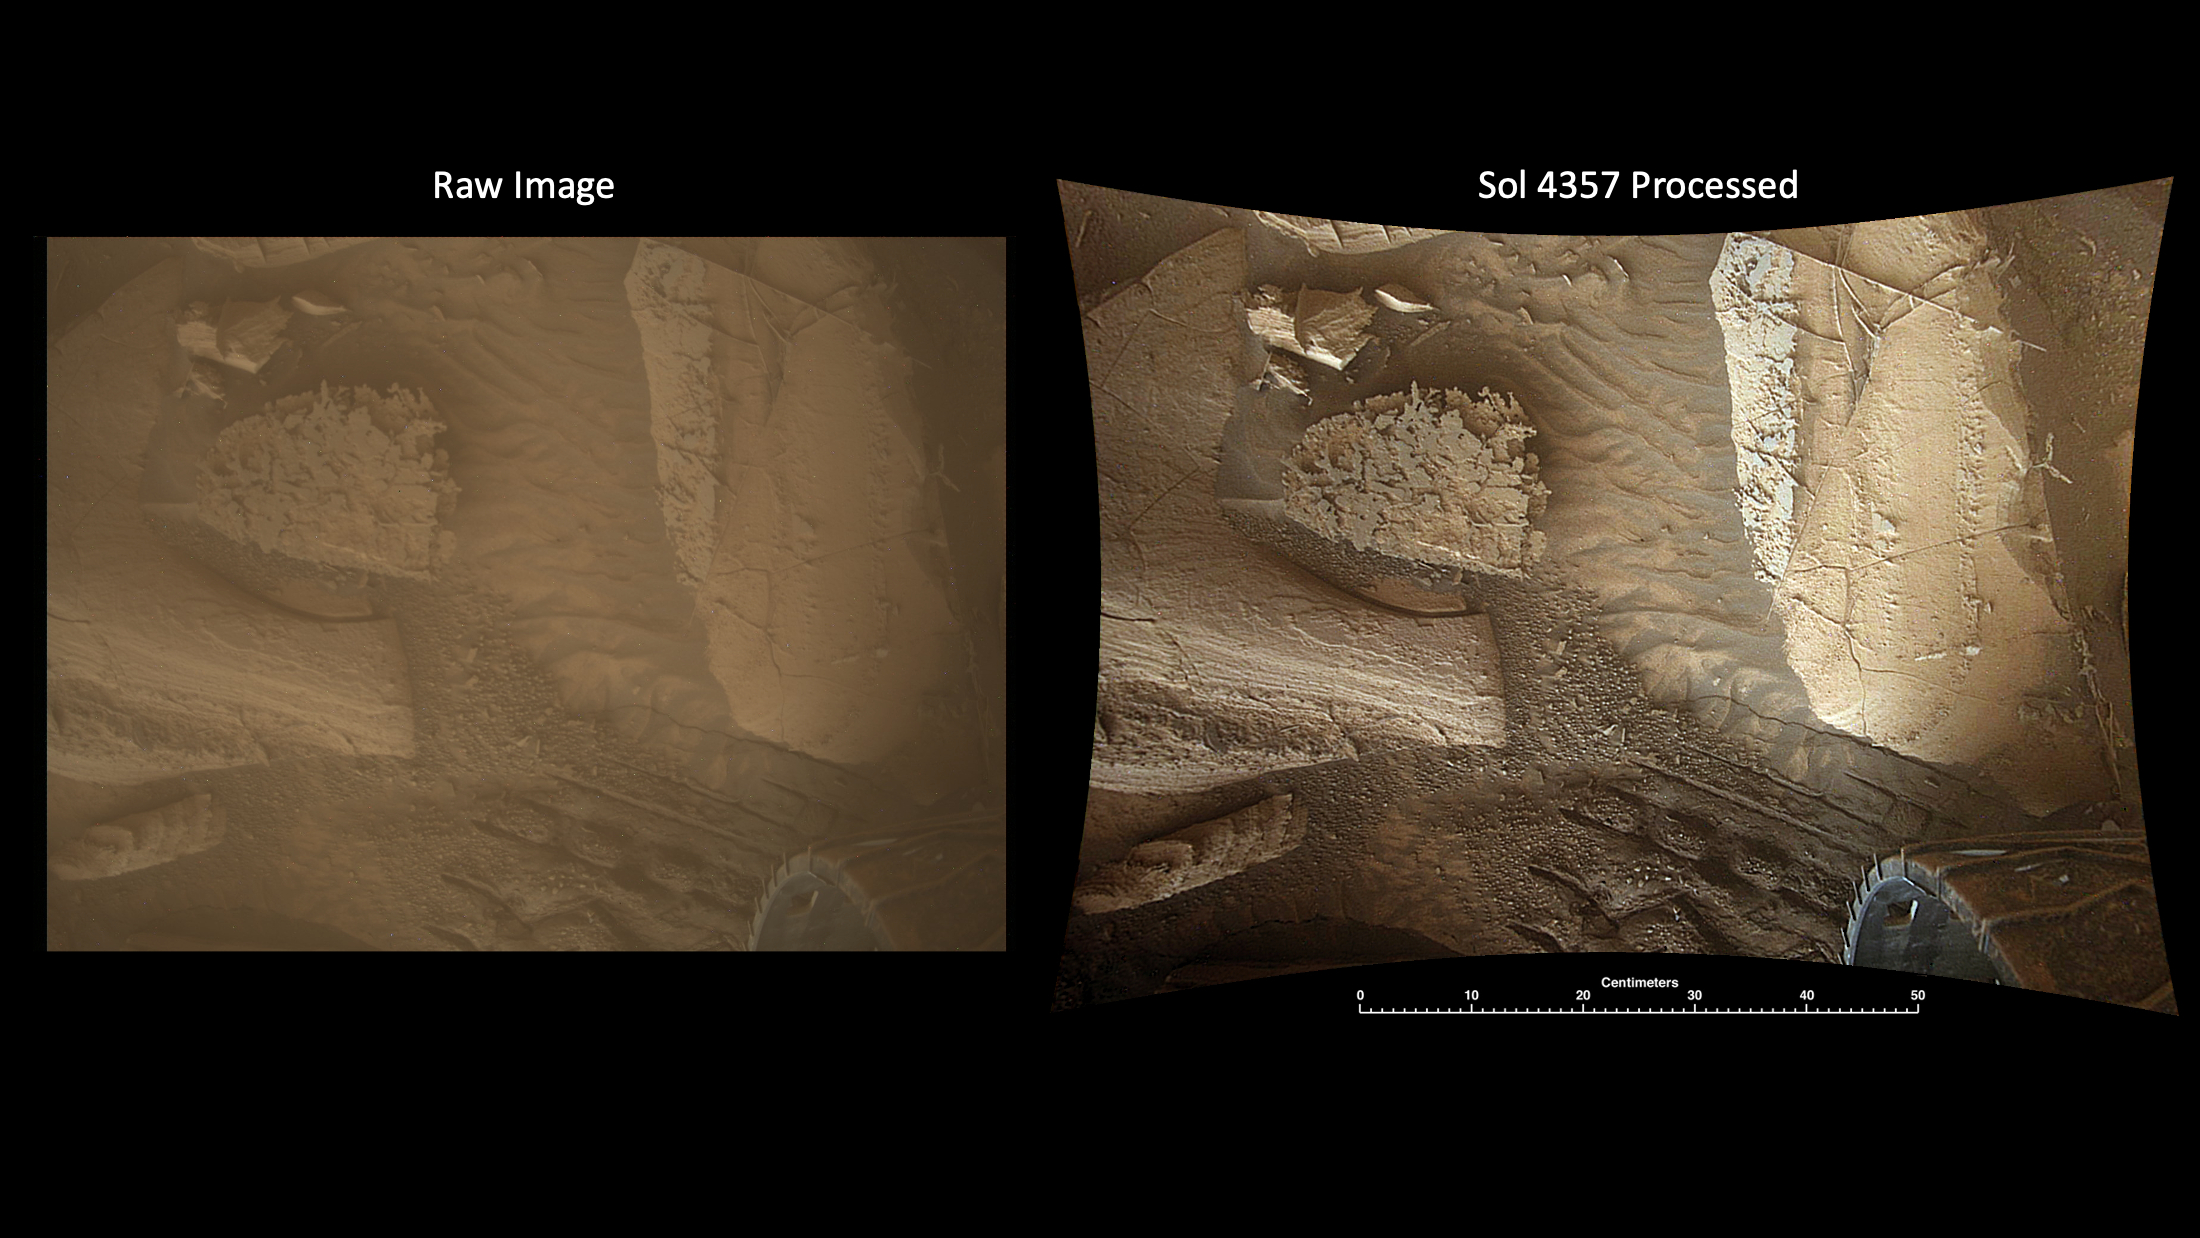

MARDI Peeks Under Curiosity

Figure A

Figure B

This pair of images shows the Martian surface captured by NASA’s Curiosity rover using its Mars Descent Imager (MARDI) camera on Nov. 7, 2024, the 4,357th Martian day, or sol, of the mission. The raw image on the left has not been processed; on the right is the same image after being processed on Earth to reveal additional details in the camera’s images, which were taken after sunset, when the lighting is more uniform than the harsh shadows that occur earlier in the day.

MARDI was designed to capture images from below the rover as Curiosity descended to the surface on Aug. 5, 2012. (Those images were later assembled together to create the first video of a descent to the Martian surface.) After landing, the mission repurposed MARDI as a surface camera. They use it to take a snapshot at the end of every drive to document the changing terrain and textures the mission has come across during its exploration of Gale Crater and the 3-mile-tall (5-kilometer-tall) mountain within it, Mount Sharp.

MARDI views the surface just behind the rover’s left front wheel, which is visible in the images. While it is not in sharp focus on the surface (the camera was designed to capture the long-range imaging during descent) but is able to resolve features as small as a few millimeters (0.1 inch). Likewise, because MARDI wasn’t intended to be a surface camera, it lacks a dust cover. As a result, its dusty lens mutes colors and details.

The first version of the pair of images above was processed onboard the rover into a color image. Once scientists back on Earth receive such images, they perform additional processing to improve contrast and sharpness, and to correct for distortions caused by the camera’s fisheye lens (the curved edges of the final image are the result of correcting for those distortions).

Because of that additional processing, MARDI has provided a useful way to study rock layering, textures, mineral veins, wheel tracks, and sand ripples – all of which are apparent in the second, processed, image here. Occasionally scientists will take a series of images while Curiosity drives, creating an image strip that documents changes across the surface. When the rover remains stationary (such as when it’s collecting and processing a rock sample) a series of images can reveal the movement of windblown sand.

Figure A shows the image before processing on Earth.

Figure B shows the image after processing on Earth.

Curiosity was built by NASA’s Jet Propulsion Laboratory, which is managed by Caltech in Pasadena, California. JPL leads the mission on behalf of NASA’s Science Mission Directorate in Washington. Malin Space Science Systems in San Diego built and operates MARDI.

Credit: NASA/JPL-Caltech/MSSS